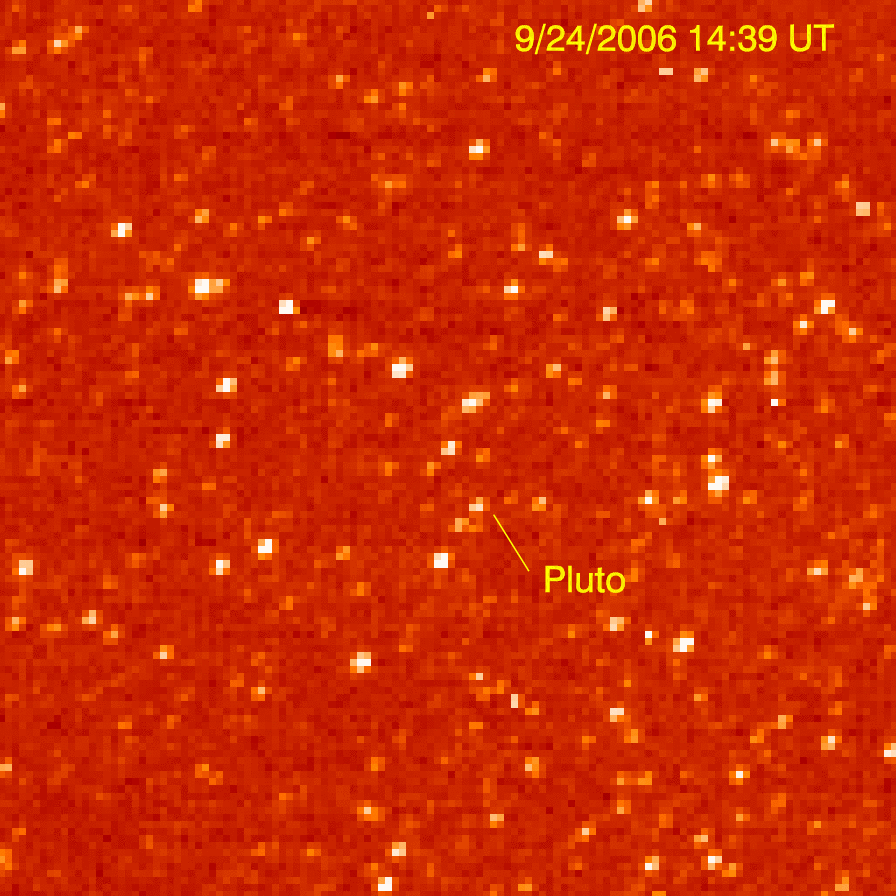

New Horizons Sees Pluto

The Long Range Reconnaissance Imager (LORRI) on New Horizons acquired images of the Pluto field three days apart in late September 2006, in order to see Pluto’s motion against a dense background of stars. LORRI took three frames at 1-second exposures on both Sept. 21 and Sept. 24. Because it moved along its predicted path, Pluto was detected in all six images.

These images are displayed using false-color to represent different intensities: the lowest intensity level is black, different shades of red mark intermediate intensities, and the highest intensity is white.

The images appear pixilated because they were obtained in a mode that compensates for the drift in spacecraft pointing over long exposure times. LORRI also made these observations before operators uploaded new flight-control software in October; the upgraded software package includes an optical navigation capability that will make LORRI approximately three times more sensitive still than for these Pluto observations.

Credit: NASA/Johns Hopkins University Applied Physics Laboratory/Southwest Research Institute